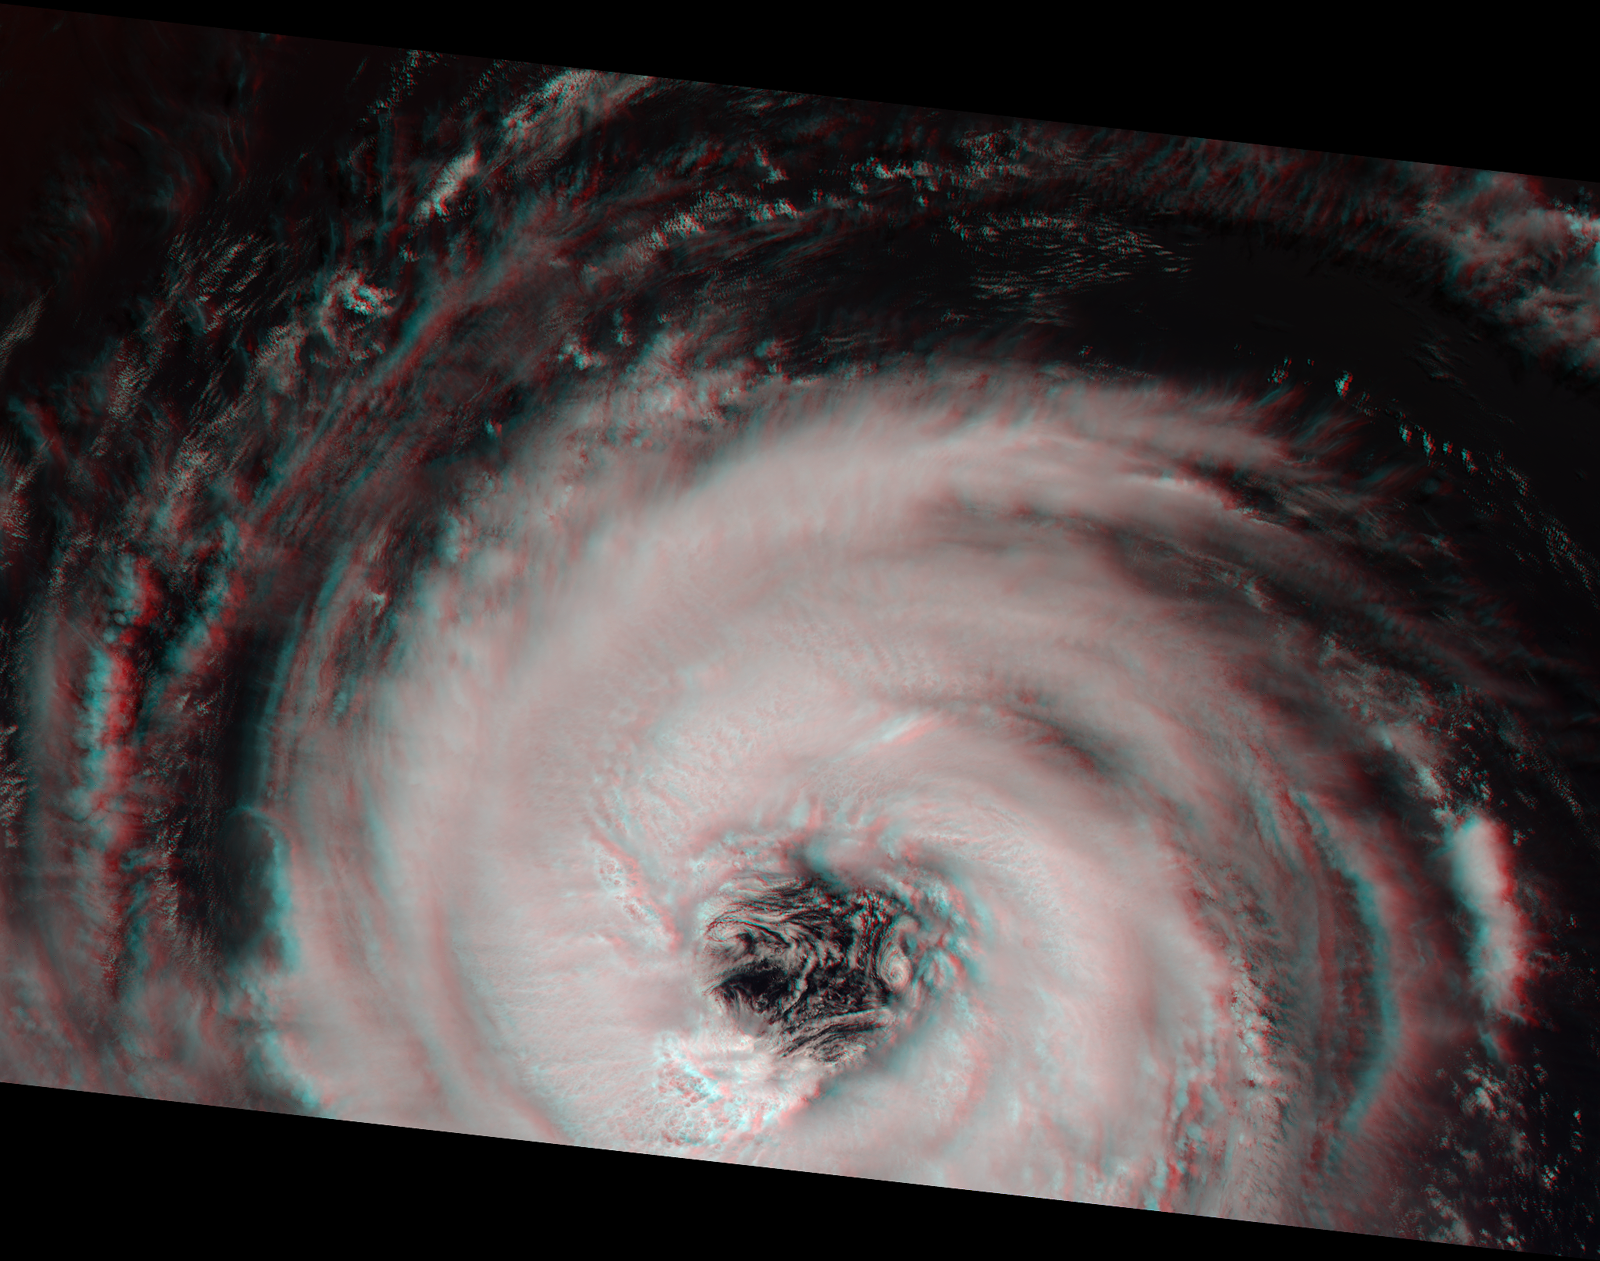

Into the Eye of the Storm

MISR acquired this stereoimage of Hurricane Alberto on August 19, 2000 during Terra orbit 3571. At this time, the storm was located in the North Atlantic Ocean, about 1700 kilometers west of the Azores. According to the National Weather Service, Alberto was increasing in intensity and exhibiting maximum sustained winds of about 165 kilometers per hour.

This stereo “anaglyph” image was generated using MISR’s vertical (nadir) camera plus the 26-degree forward-viewing camera. It is oriented so that the spacecraft’s flight path is from left to right. North is at the left. To view the image in 3-D, use red/blue glasses with the red filter over your left eye.

Near the center of the storm, the “eye” measures about 60 kilometers in diameter. The steep eye wall, where surface winds reach their peak intensity, is very apparent. Convective thunderclouds are present in the storm’s spiral arms, and their three-dimensional structure is visible in this stereo view.

MISR was built and is managed by NASA’s Jet Propulsion Laboratory, Pasadena, CA, for NASA’s Office of Earth Science, Washington, DC. The Terra satellite is managed by NASA’s Goddard Space Flight Center, Greenbelt, MD. JPL is a division of the California Institute of Technology.

Credit: NASA/GSFC/JPL, MISR Team